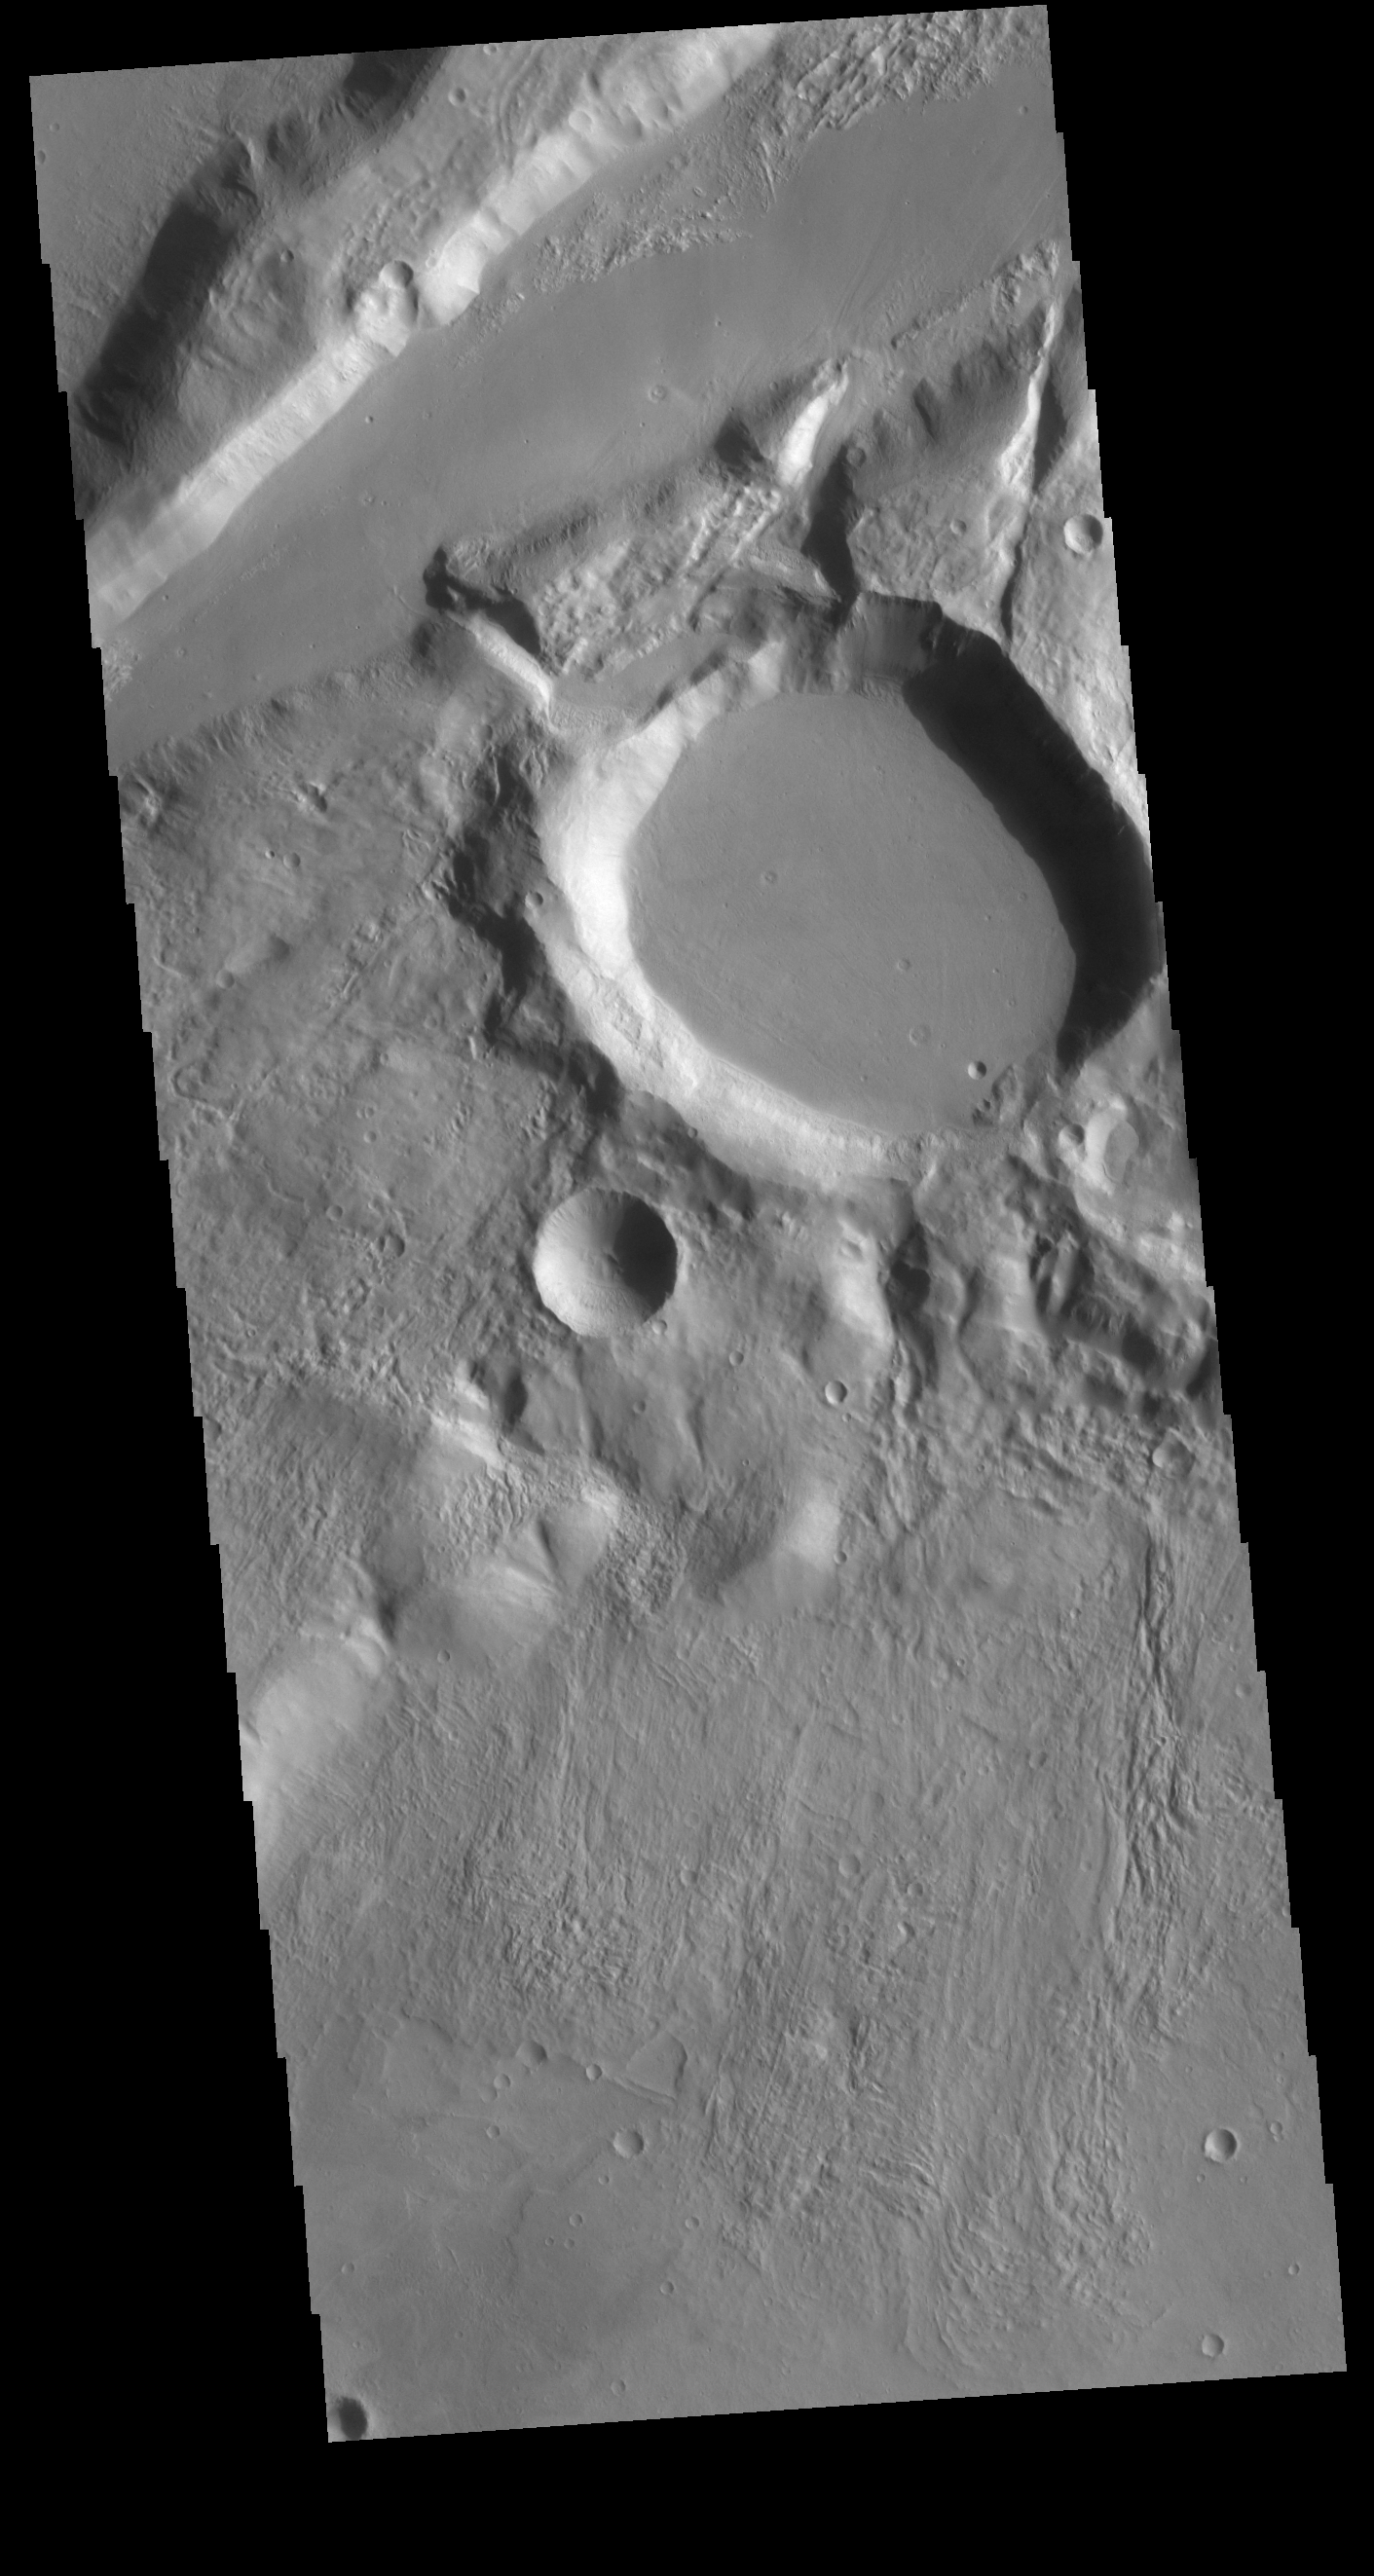

Gandzani Crater

The large crater in this image is called Gandzani Crater. The crater is not circular, but appears to have “corners”. This crater is located in Mareotis Fossae, a huge complex of graben that make up part of Tempe Terra. The tectonic activity would include subsurface fracturing, which would have deflected impact pressures along fault faces. Meteor Crater in Arizona has “corners” due to the same tectonic forcing of impact pressures.

Credit: NASA/JPL-Caltech/ASU